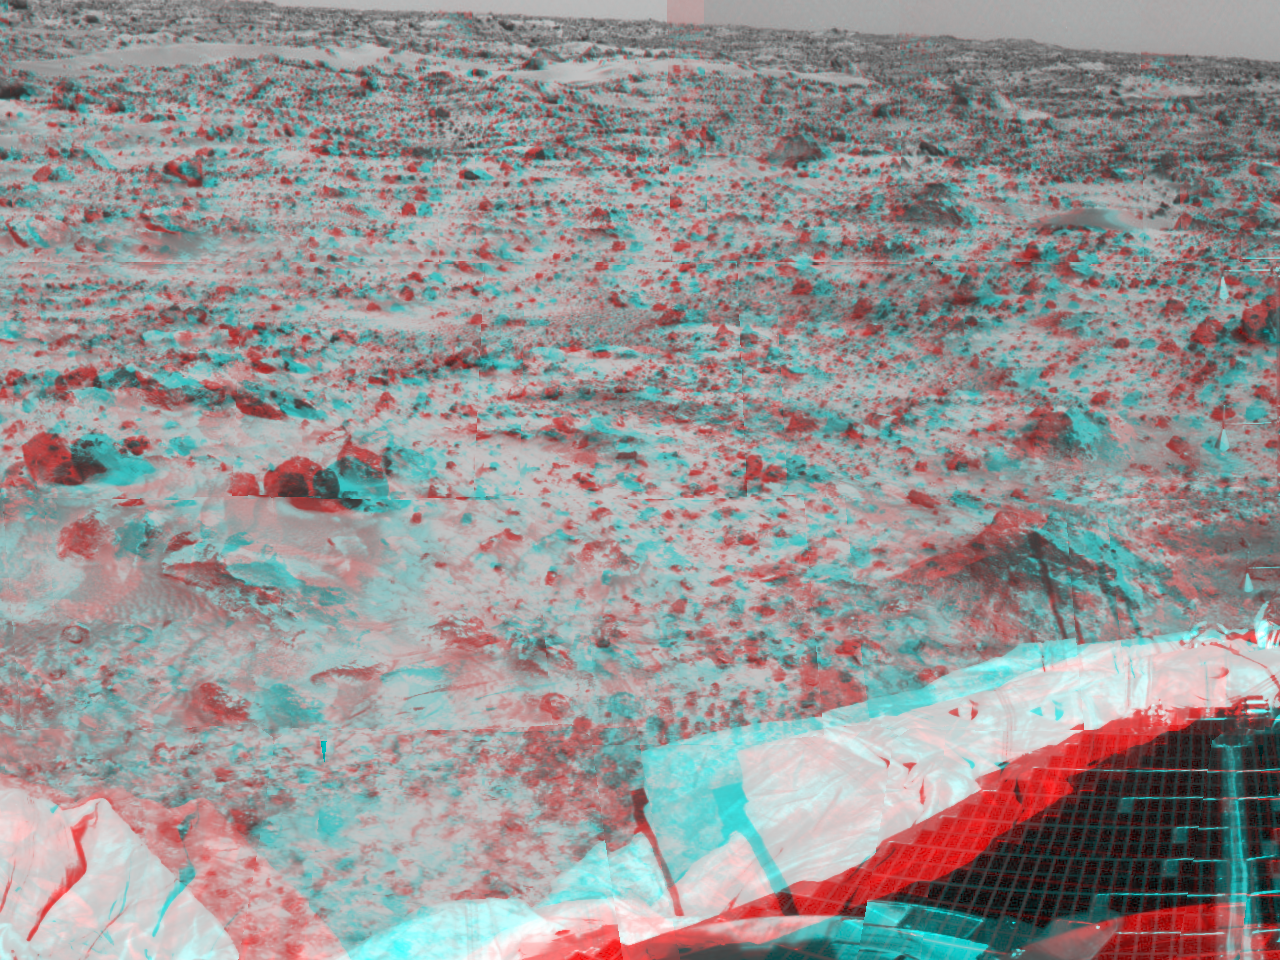

Martian terrain & airbags – 3-D

Portions of the lander’s deflated airbags and a petal are at the lower area of this image, taken in stereo by the Imager for Mars Pathfinder (IMP) on Sol 3. 3D glasses are necessary to identify surface detail. This image is part of a 3D “monster” panorama of the area surrounding the landing site.

Mars Pathfinder is the second in NASA’s Discovery program of low-cost spacecraft with highly focused science goals. The Jet Propulsion Laboratory, Pasadena, CA, developed and manages the Mars Pathfinder mission for NASA’s Office of Space Science, Washington, D.C. JPL is an operating division of the California Institute of Technology (Caltech). The Imager for Mars Pathfinder (IMP) was developed by the University of Arizona Lunar and Planetary Laboratory under contract to JPL. Peter Smith is the Principal Investigator.

Click below to see the left and right views individually.

Left
Right
Photojournal note: Sojourner spent 83 days of a planned seven-day mission exploring the Martian terrain, acquiring images, and taking chemical, atmospheric and other measurements. The final data transmission received from Pathfinder was at 10:23 UTC on September 27, 1997. Although mission managers tried to restore full communications during the following five months, the successful mission was terminated on March 10, 1998.

Credit: NASA/JPL